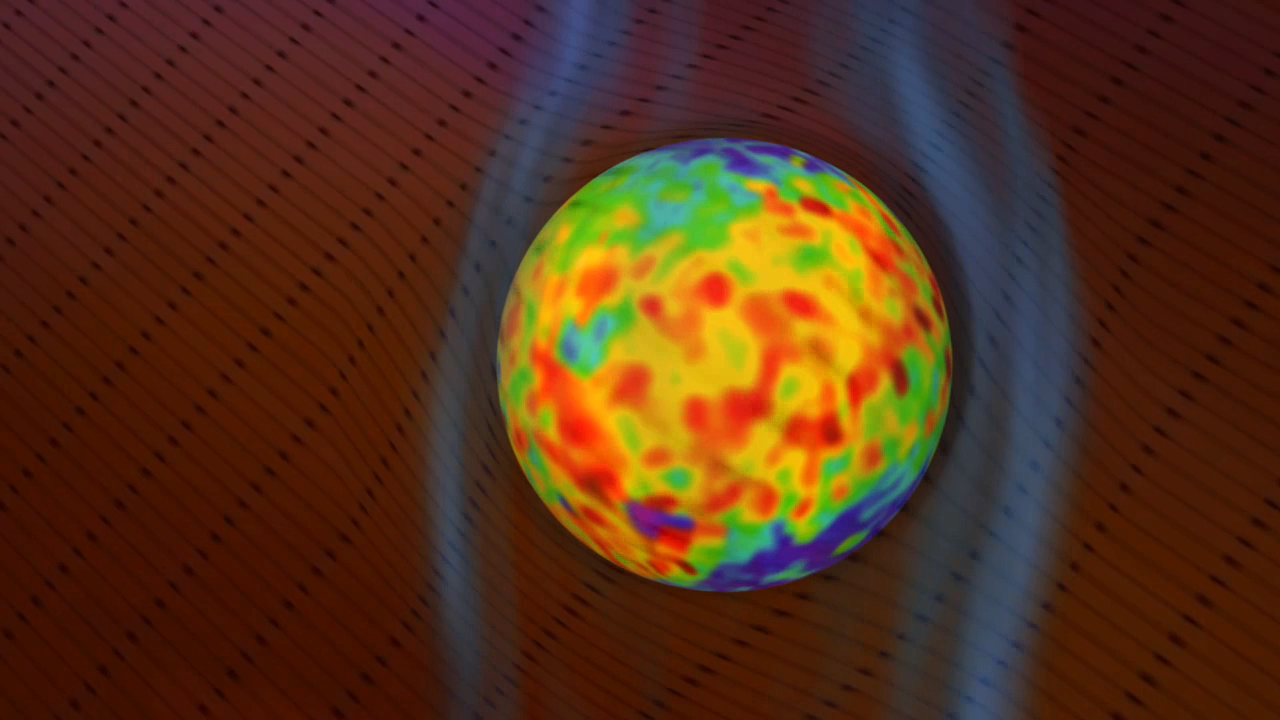

The Bubble of Our Solar System

As the solar wind flows from the sun, it creates a bubble in space known as the “heliosphere” around our solar system. The heliosphere is the region of space under the influence of our sun. The interstellar medium, the matter that fills the local region of our galaxy, is forced to flow around the heliosphere. It disturbs the solar wind so much as to create a secondary bubble around the heliosphere known as the heliosheath, which is filled with heated, slower solar wind.

Scientists on the Cassini mission used the Ion and Neutral Camera sensor on the Magnetospheric Imaging Instrument to look at the interaction of these plasma bubbles with the interstellar medium. The scientists also looked at how the heliosphere and heliosheath move through the interstellar medium together. The sensor on Cassini detects hot particles known as energetic neutral atoms at high energies, complementary to instruments on the NASA Interstellar Boundary Explorer mission.

This animation starts with our sun and pulls out to show us the heliosphere (gray) and the heliosheath (yellow) of our solar system. As the animation zooms away from the sun, it shows an artist’s concept of the interstellar medium (in black arrows) flowing past the heliosheath. The interstellar magnetic field (smoky gray vertical stripes) parts and slides around the bubble of hot, high pressure particles. The interstellar medium contains the bubble and holds it in a more spherical configuration. The colors on the heliosheath represent the intensity of the hot high pressure particles, with red being the most intense, highest pressure.

The shape of our solar system moving through the interstellar medium was previously thought to be comet-shaped, with a head pointed into the stream, and a tail flowing downstream. New observations show the shape actually resembles something more like a slippery ball (the hot particles that exert pressure) moving through smoke (the interstellar magnetic field). As the “ball” moves through the “smoke,” the smoke bends and parts to let the ball through, then resumes its previous shape after the ball has passed on. At present, this is only hypothetical: New models will be motivated by these measurements, and will provide a more physically accurate basis for the interaction of the heliosphere with the interstellar medium.

The Cassini-Huygens mission is a cooperative project of NASA, the European Space Agency and the Italian Space Agency. The Jet Propulsion Laboratory, a division of the California Institute of Technology in Pasadena, Calif. manages the mission for NASA’s Science Mission Directorate, Washington, D.C.

Credit: NASA/JPL-Caltech/JHUAPL